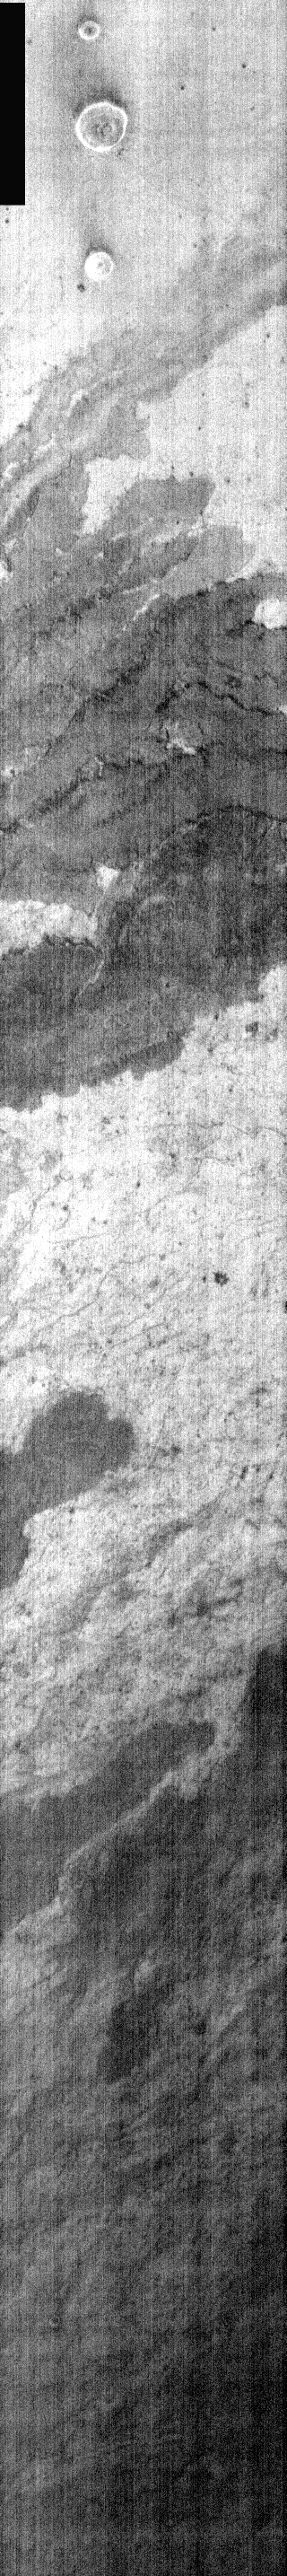

Overlapping Flows

This is a nighttime IR image of lava flows from Arsia Mons. Toward the top of the image a set of dark-toned overlapping flows can be identified by the darker margins where dust/sand has been trapped against the flow margin.

Image information: IR instrument. Latitude -6.4, Longitude 229.6 East (130.4 West). 100 meter/pixel resolution.

Note: this THEMIS visual image has not been radiometrically nor geometrically calibrated for this preliminary release. An empirical correction has been performed to remove instrumental effects. A linear shift has been applied in the cross-track and down-track direction to approximate spacecraft and planetary motion. Fully calibrated and geometrically projected images will be released through the Planetary Data System in accordance with Project policies at a later time.

NASA’s Jet Propulsion Laboratory manages the 2001 Mars Odyssey mission for NASA’s Office of Space Science, Washington, D.C. The Thermal Emission Imaging System (THEMIS) was developed by Arizona State University, Tempe, in collaboration with Raytheon Santa Barbara Remote Sensing. The THEMIS investigation is led by Dr. Philip Christensen at Arizona State University. Lockheed Martin Astronautics, Denver, is the prime contractor for the Odyssey project, and developed and built the orbiter. Mission operations are conducted jointly from Lockheed Martin and from JPL, a division of the California Institute of Technology in Pasadena.

Credit: NASA/JPL/Arizona State University